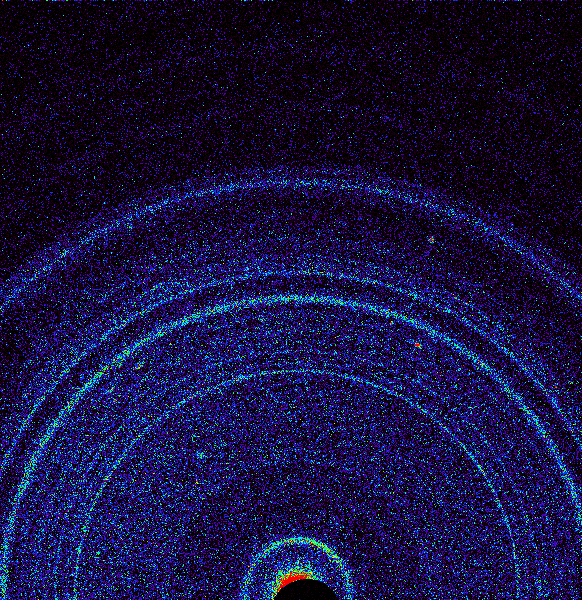

First X-ray View of Martian Soil

This graphic shows results of the first analysis of Martian soil by the Chemistry and Mineralogy (CheMin) experiment on NASA’s Curiosity rover. The image reveals the presence of crystalline feldspar, pyroxenes and olivine mixed with some amorphous (non-crystalline) material. The soil sample, taken from a wind-blown deposit called “Rocknest” within Gale Crater, where the rover landed, is similar to volcanic soils in Hawaii.

Curiosity scooped the soil on Oct. 15, 2012, the 69th sol, or Martian day, of operations. It was delivered to CheMin for X-ray diffraction analysis on October 17, 2012, the 71st sol. By directing an X-ray beam at a sample and recording how X-rays are scattered by the sample at an atomic level, the instrument can definitively identify and quantify minerals on Mars for the first time. Each mineral has a unique pattern of rings, or “fingerprint,” revealing its presence. The colors in the graphic represent the intensity of the X-rays, with red being the most intense.

NASA’s Jet Propulsion Laboratory, a division of Caltech in Pasadena, manages the project for NASA’s Science Mission Directorate, Washington, and built Curiosity and CheMin.

Credit: NASA/JPL-Caltech/Ames